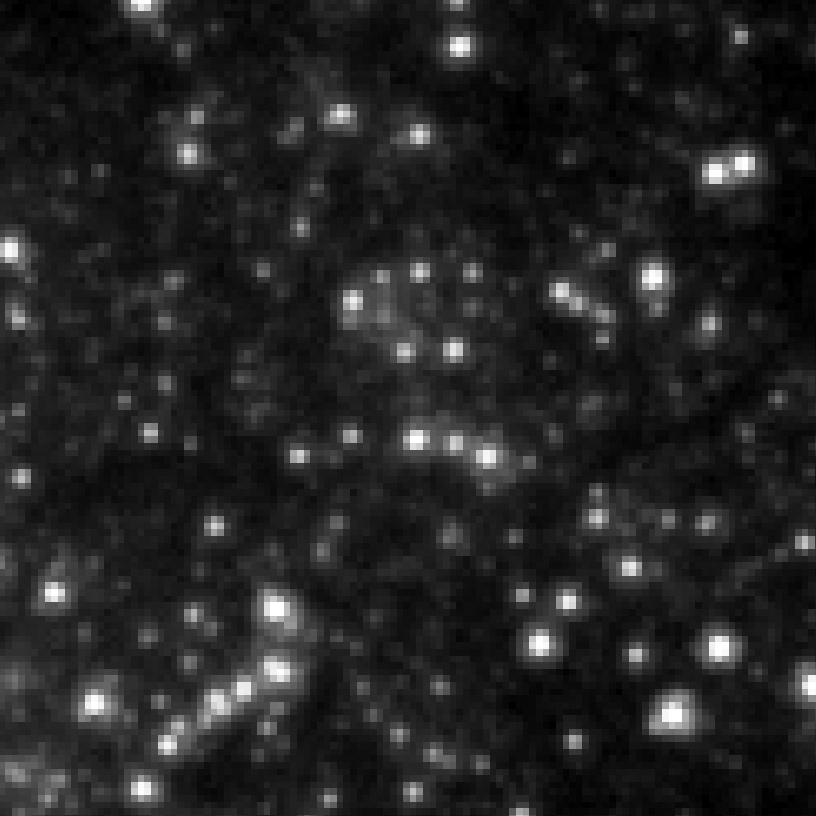

Eta Twin-5 (HST)

Object Name: Eta Twin-5

Credit: NASA, ESA, and R. Khan (GSFC and ORAU)